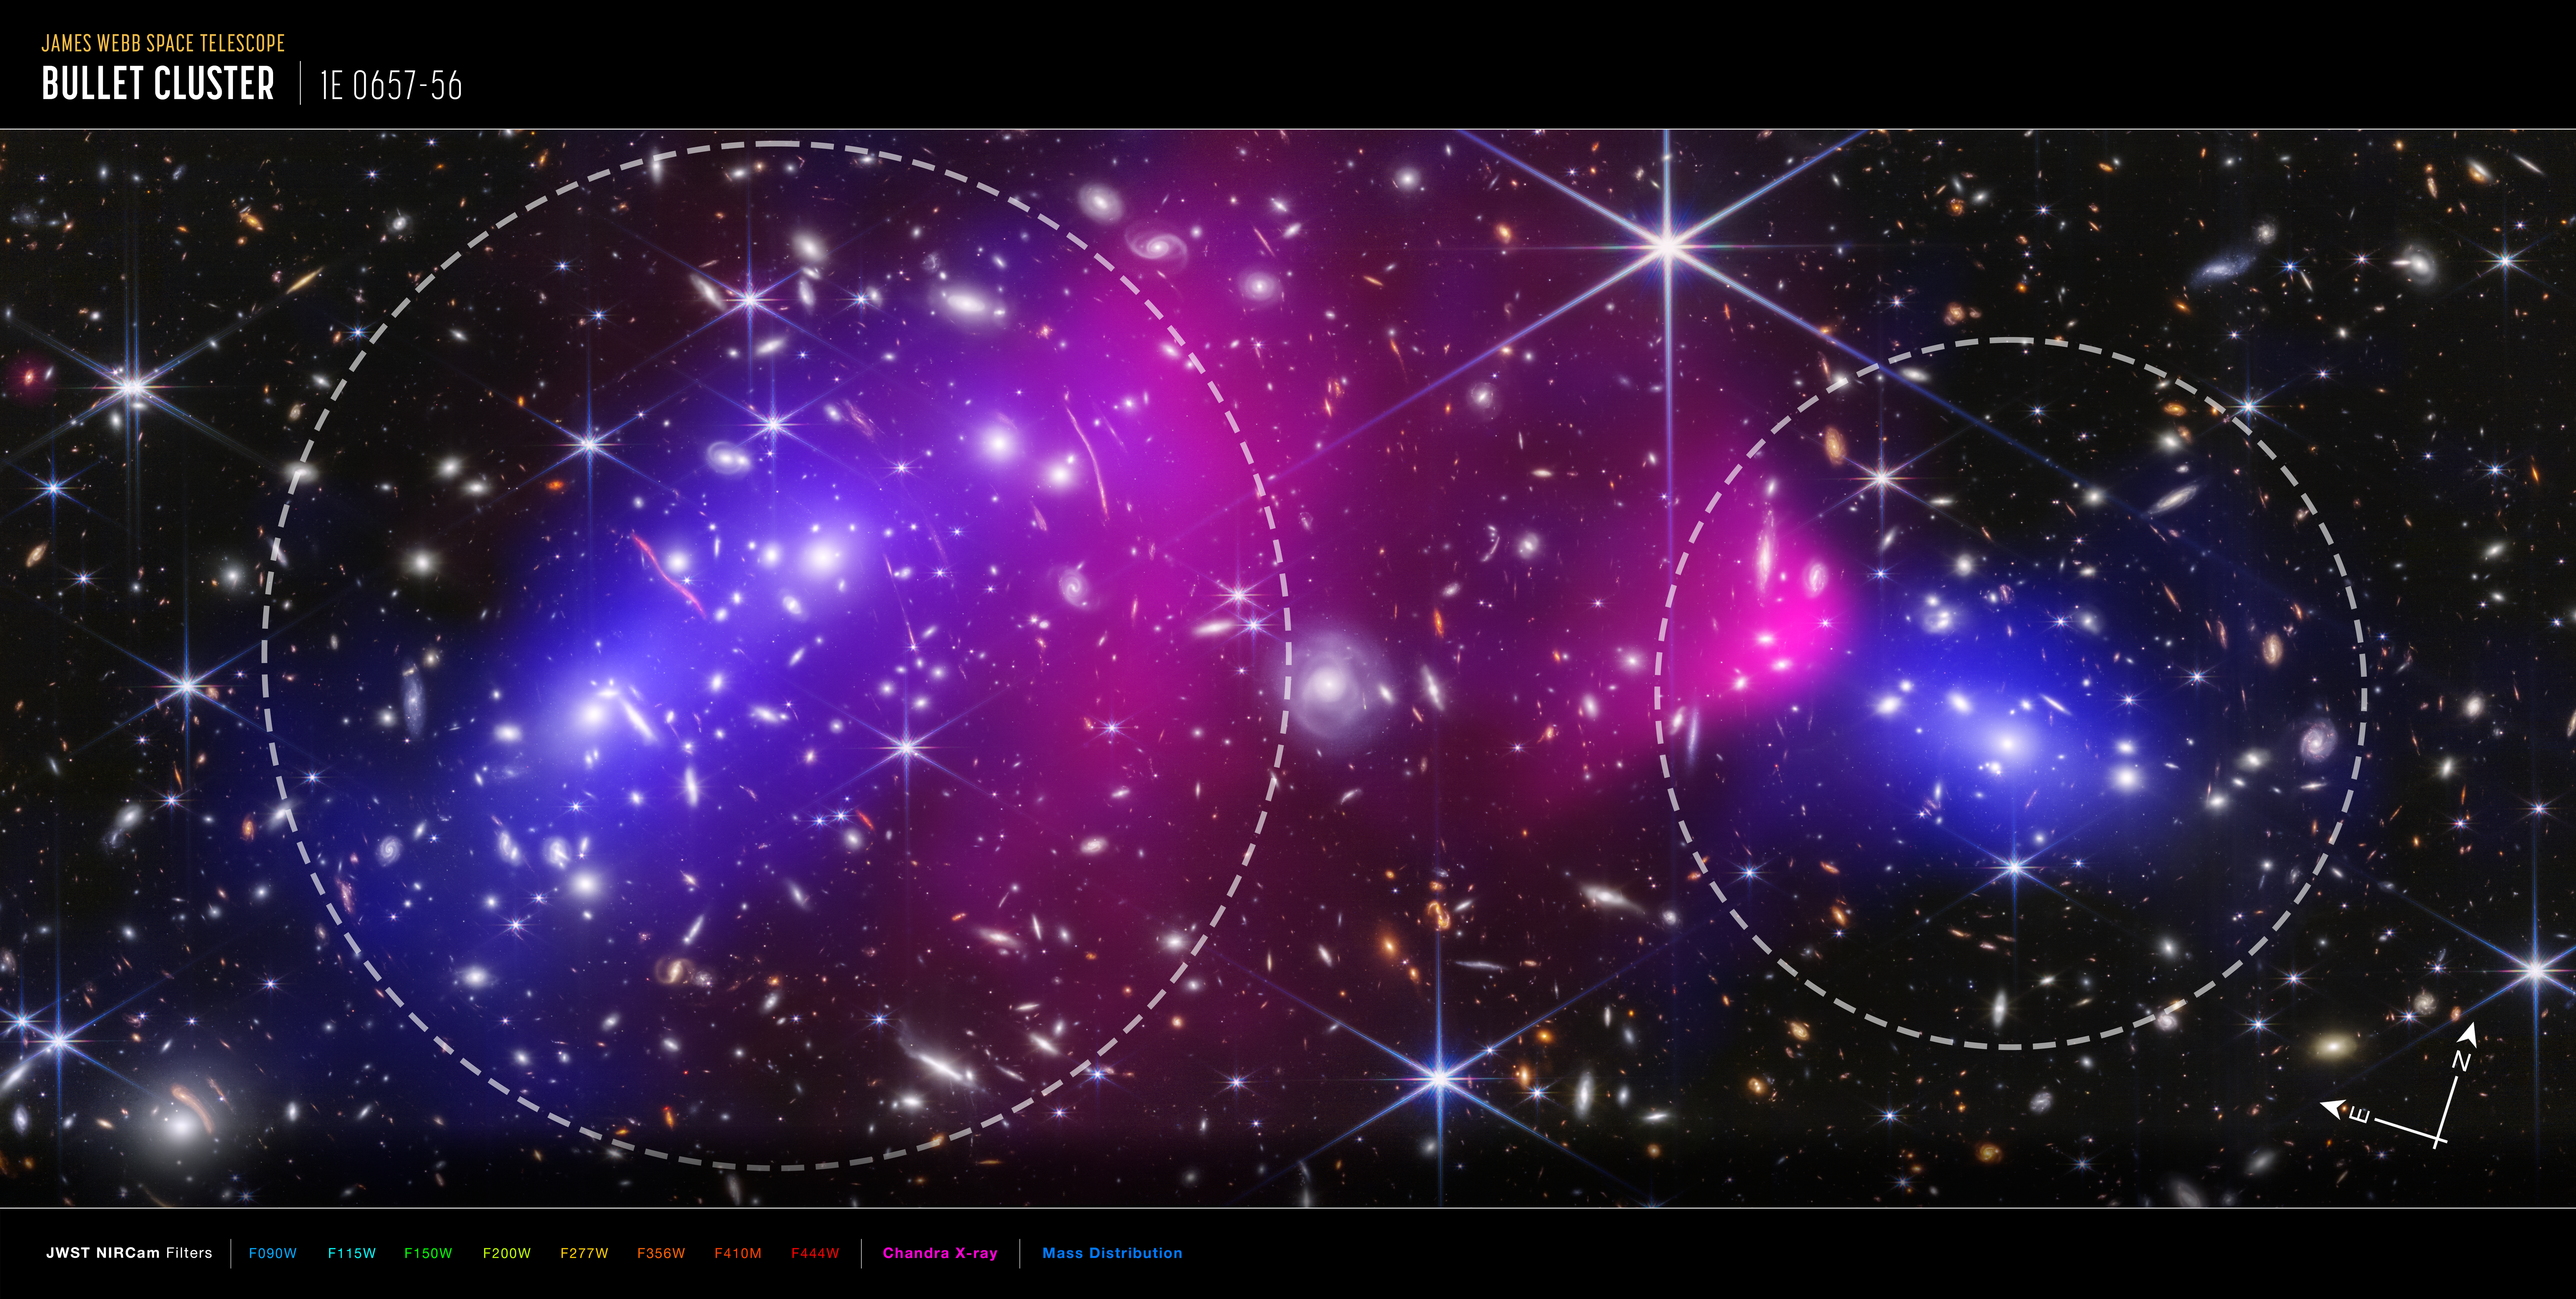

Bullet Cluster (Webb and Chandra Compass Image)

This composite image of the Bullet Cluster combines near-infrared light from NASA’s James Webb Space Telescope’s NIRCam (Near-Infrared Camera), X-rays from NASA’s Chandra X-Ray Observatory (shown in pink), and the inferred distribution of dark matter (mapped in blue). The two galaxy clusters that make up the Bullet Cluster appear within dashed circles. The image also shows compass arrows and a color key for reference.

The north and east compass arrows show the orientation of the image on the sky. Note that the relationship between north and east on the sky (as seen from below) is flipped relative to direction arrows on a map of the ground (as seen from above).

This image shows invisible near-infrared and X-ray wavelengths of light that have been translated into visible-light colors. The color key shows which Webb NIRCam and Chandra filters were used when collecting the light. The color of each filter name is the visible light color used to represent the infrared and X-ray light that passes through that filter.

Read a full description of the image.

Credit: Image: NASA, ESA, CSA, STScI, CXC; Science: James Jee (Yonsei University, UC Davis), Sangjun Cha (Yonsei University), Kyle Finner (Caltech/IPAC)